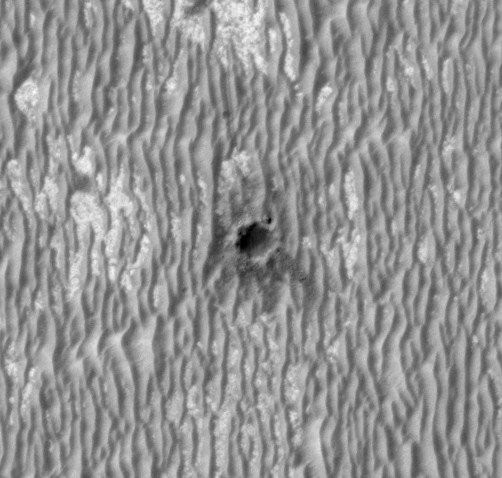

Opportunity at ‘Concepción’ Crater, Seen from Orbit

This image shows NASA’s Mars Exploration Rover Opportunity perched on the edge of “Concepción” crater in Meridiani Planum, Mars.

The image was acquired by the High Resolution Imaging Science Experiment (HiRISE) camera on NASA’s Mars Reconnaissance Orbiter on February 13, 2010, during the 2,153rd Martian day, or sol, of Opportunity’s mission on Mars.

Concepción crater is a fresh crater, 10 meters (33 feet) in diameter, with dark rays that clearly overprint the north-trending, wind-shaped ripples. North is toward the top. The rover is at the one o’clock position beside the crater. The superimposed arrow in Figure 1 points to the rover. Mid-afternoon sunshine illuminates the scene from the left.

The dark rays are produced by shadows cast by blocky ejecta — material thrown outward by the impact that excavated the crater. The presence of the rays and similar relationships with other fresh craters in Meridiani Planum indicate that this is likely the youngest crater visited by any rover on Mars (estimated to have resulted from an impact thousands to tens of thousands of years ago).

Note rover tracks in ripples to the north and northwest of the rover. The rover team uses these high-resolution images (about 25 centimeters or one foot per pixel) to help navigate the rover. In addition, exploring areas with the rover covered by such high-resolution images provides “ground truth” for the orbital observations. This view covers a small portion of HiRISE observation ESP_016644_1780.

The University of Arizona, Tucson, operates the HiRISE camera, which was built by Ball Aerospace & Technologies Corp., Boulder, Colo. NASA’s Jet Propulsion Laboratory, a division of the California Institute of Technology, Pasadena, manages the Mars Reconnaissance Orbiter for the NASA Science Mission Directorate, Washington. Lockheed Martin Space Systems, Denver, is the prime contractor for the project and built the spacecraft.

Credit: NASA/JPL-Caltech/University of Arizona